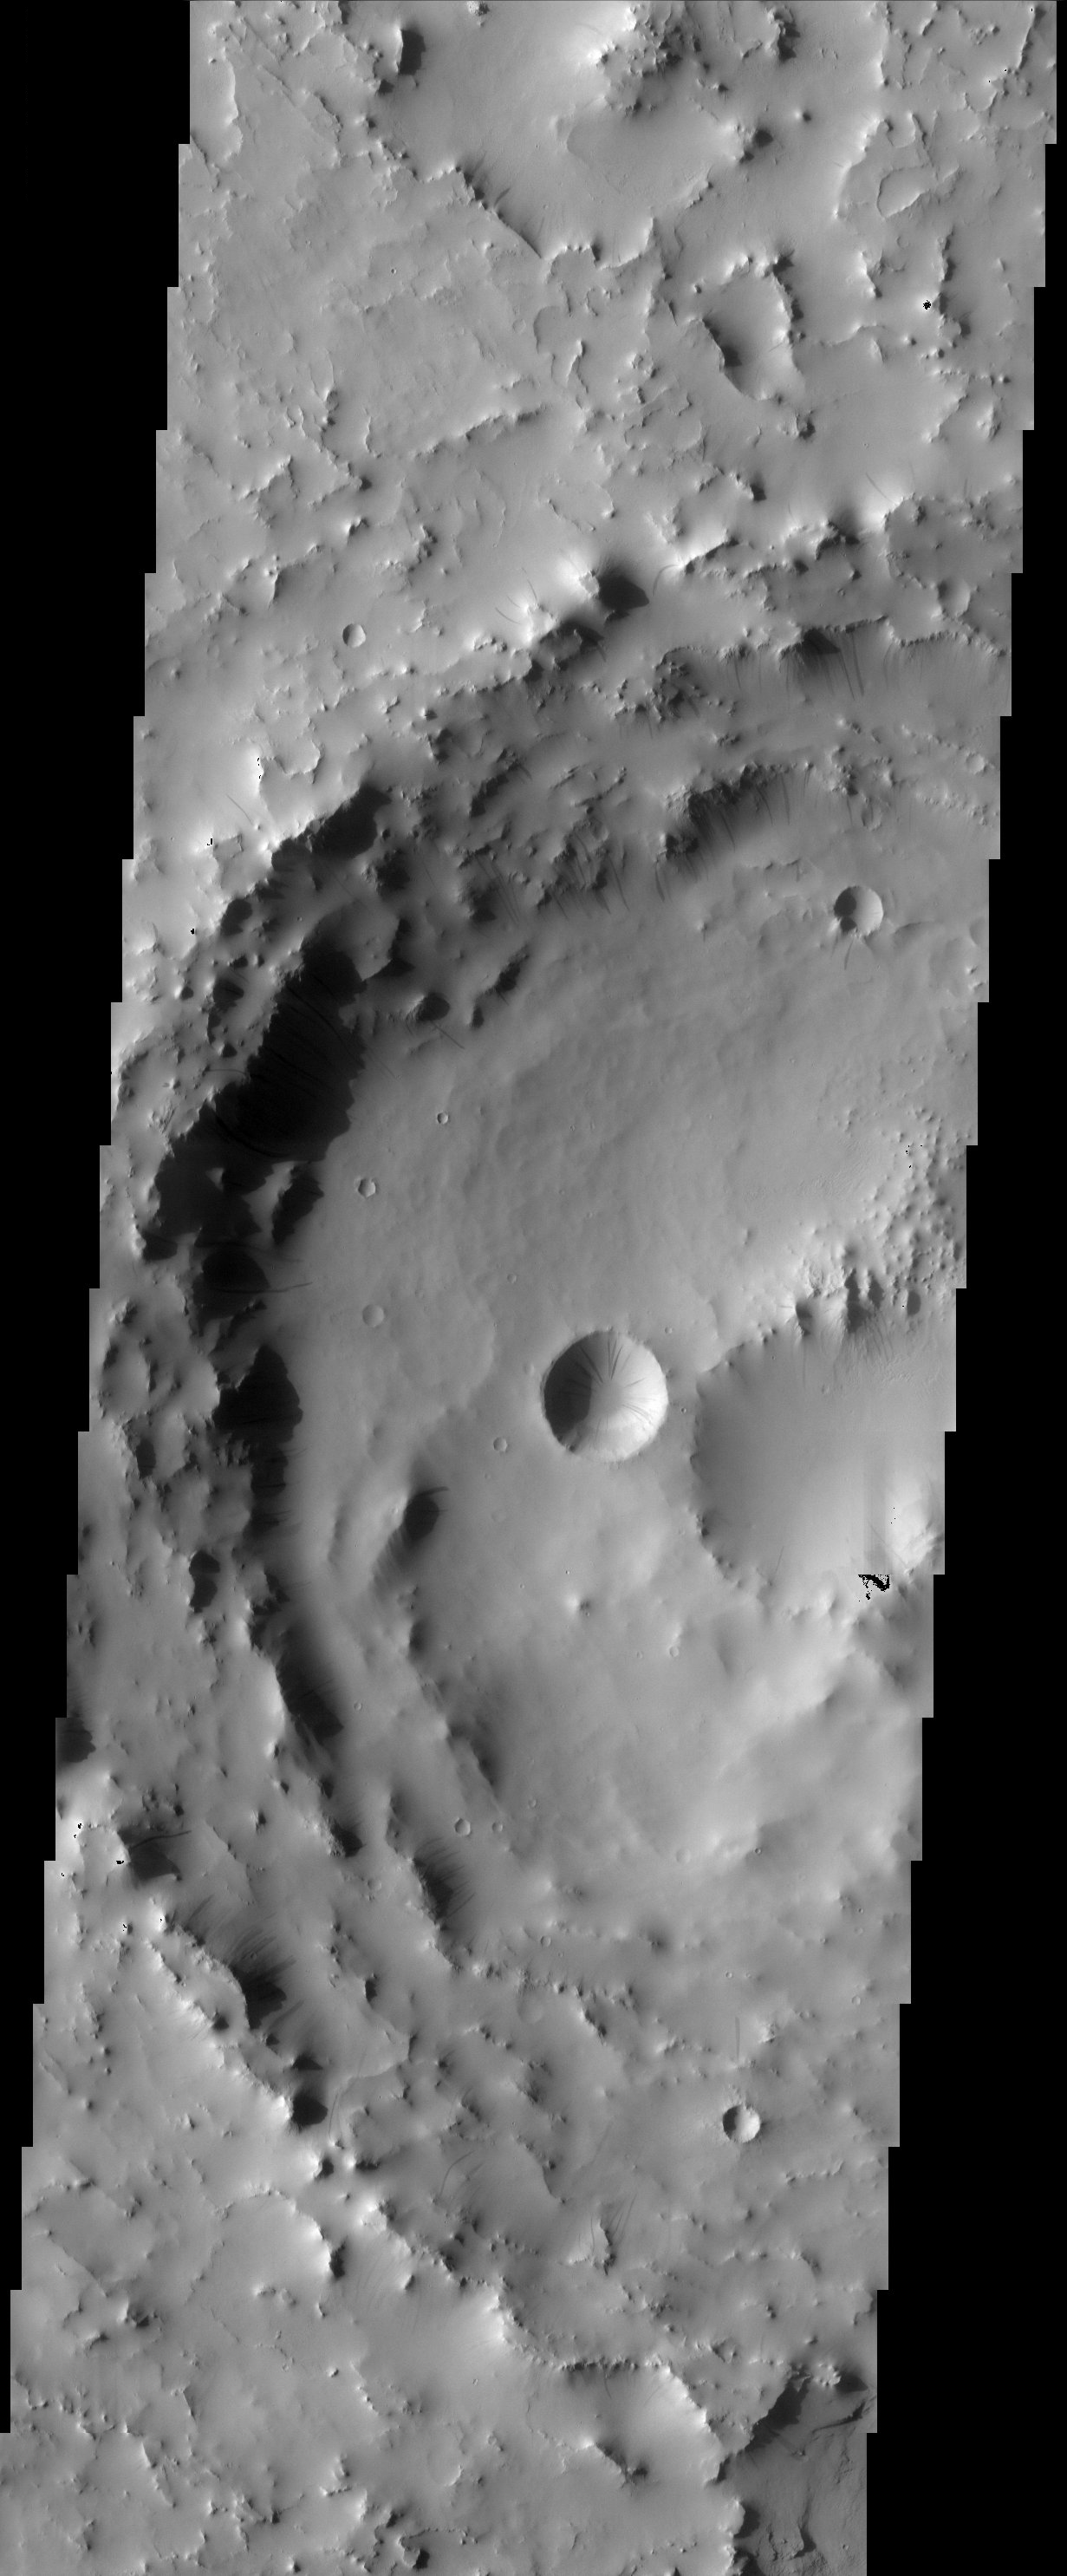

Arabia Terra Streaks

Accumulations of thick dust give way down slopes, crater walls, and other steep terrain, leaving the dark streaks that are common in the dusty region of Arabia Terra.

Note: this THEMIS visual image has not been radiometrically nor geometrically calibrated for this preliminary release. An empirical correction has been performed to remove instrumental effects. A linear shift has been applied in the cross-track and down-track direction to approximate spacecraft and planetary motion. Fully calibrated and geometrically projected images will be released through the Planetary Data System in accordance with Project policies at a later time.

NASA’s Jet Propulsion Laboratory manages the 2001 Mars Odyssey mission for NASA’s Office of Space Science, Washington, D.C. The Thermal Emission Imaging System (THEMIS) was developed by Arizona State University, Tempe, in collaboration with Raytheon Santa Barbara Remote Sensing. The THEMIS investigation is led by Dr. Philip Christensen at Arizona State University. Lockheed Martin Astronautics, Denver, is the prime contractor for the Odyssey project, and developed and built the orbiter. Mission operations are conducted jointly from Lockheed Martin and from JPL, a division of the California Institute of Technology in Pasadena.

Image information: VIS instrument. Latitude 14.7, Longitude 20.3 East (339.7 West). 19 meter/pixel resolution.

Credit: NASA/JPL/Arizona State University